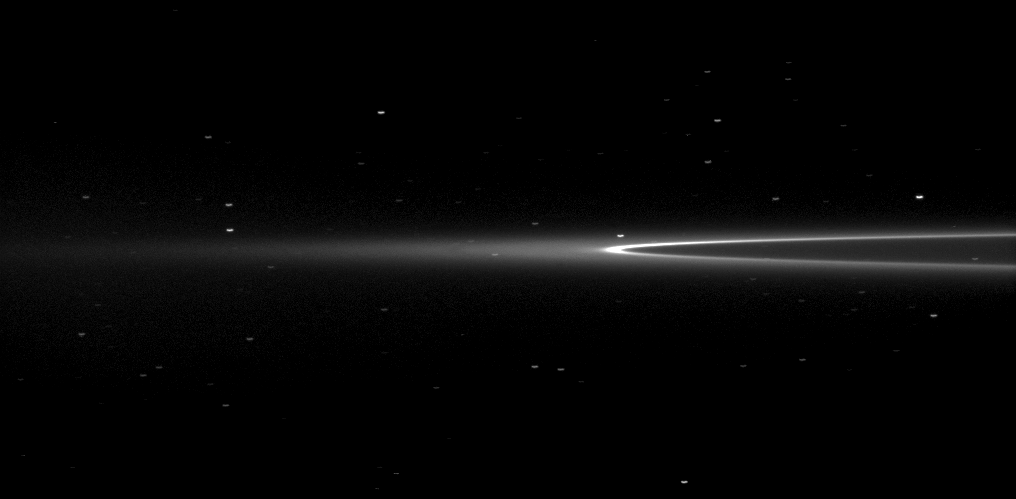

Eye Toward Aegaeon

The Cassini spacecraft looks toward Saturn’s tiny moon Aegaeon within the G-ring arc.

The moonlet Aegaeon (formerly known as S/2008 S 1) can’t be seen in this image, but it orbits in the bright arc of Saturn’s faint G ring shown here. See PIA11148 to learn more.

Many background stars are visibly elongated by the motion of the spacecraft during the image’s exposure. This view looks toward the northern, sunlit side of the rings from just above the ringplane.

The image was taken in visible light with the Cassini spacecraft narrow-angle camera on July 4, 2011. The view was acquired at a distance of approximately 2.5 million kilometers (1.6 million miles) from Saturn. Image scale is 14 kilometers (9 miles) per pixel.

The Cassini-Huygens mission is a cooperative project of NASA, the European Space Agency and the Italian Space Agency. The Jet Propulsion Laboratory, a division of the California Institute of Technology in Pasadena, manages the mission for NASA’s Science Mission Directorate, Washington, D.C. The Cassini orbiter and its two onboard cameras were designed, developed and assembled at JPL. The imaging operations center is based at the Space Science Institute in Boulder, Colo.

Credit: NASA/JPL-Caltech/Space Science Institute